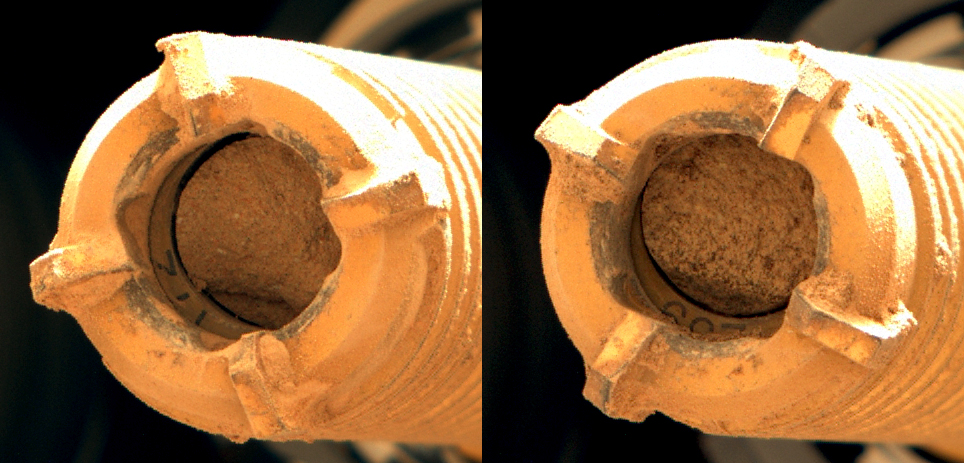

Perseverance Rock Cores From Wildcat Ridge

This pair of images shows two cylinders of rock the size of classroom chalk inside the drill of NASA’s Perseverance rover from an outcrop called “Wildcat Ridge” in Mars’ Jezero Crater. The image of the rock core on the left, called “Hazeltop,” was taken by Perseverance’s Mastcam-Z instrument on July 25, 2022, the 509th Martian day, or sol, of the mission. The image on the right, of the rock core called “Bearwallow,” was taken on Aug. 2, 2022, the 516th sol.

Each core is about 0.5 inches, or 13 millimeters, in diameter and 2.4 inches, or 60 millimeters, long. They were taken from an ancient river delta in Jezero Crater, a fan-shaped area where, billions of years ago, a river once flowed into a lake and deposited rocks and sediment. Scientists interpret these rocks to be fine-grained sedimentary rocks. They appear to have formed under saltwater conditions, possibly as water from the crater’s ancient lake was evaporating. These rock cores have been sealed in ultra-clean sample tubes and stored in Perseverance’s Sampling and Caching System as part of the mission’s search for ancient signs of microbial life. The verification of ancient life on Mars carries an enormous burden of proof.

A key objective for Perseverance’s mission on Mars is astrobiology, including the search for signs of ancient microbial life. The rover will characterize the planet’s geology and past climate, pave the way for human exploration of the Red Planet, and be the first mission to collect and cache Martian rock and regolith (broken rock and dust).

Subsequent NASA missions, in cooperation with ESA (European Space Agency), would send spacecraft to Mars to collect these sealed samples from the surface and return them to Earth for in-depth analysis.

The Mars 2020 Perseverance mission is part of NASA’s Moon to Mars exploration approach, which includes Artemis missions to the Moon that will help prepare for human exploration of the Red Planet.

NASA’s Jet Propulsion Laboratory, which is managed for the agency by Caltech in Pasadena, California, built and manages operations of the Perseverance rover. Arizona State University leads the operations of the Mastcam-Z instrument, working in collaboration with Malin Space Science Systems in San Diego, on the design, fabrication, testing, and operation of the cameras, and in collaboration with the Neils Bohr Institute of the University of Copenhagen on the design, fabrication, and testing of the calibration targets.

Credit: NASA/JPL-Caltech/ASU/MSSS